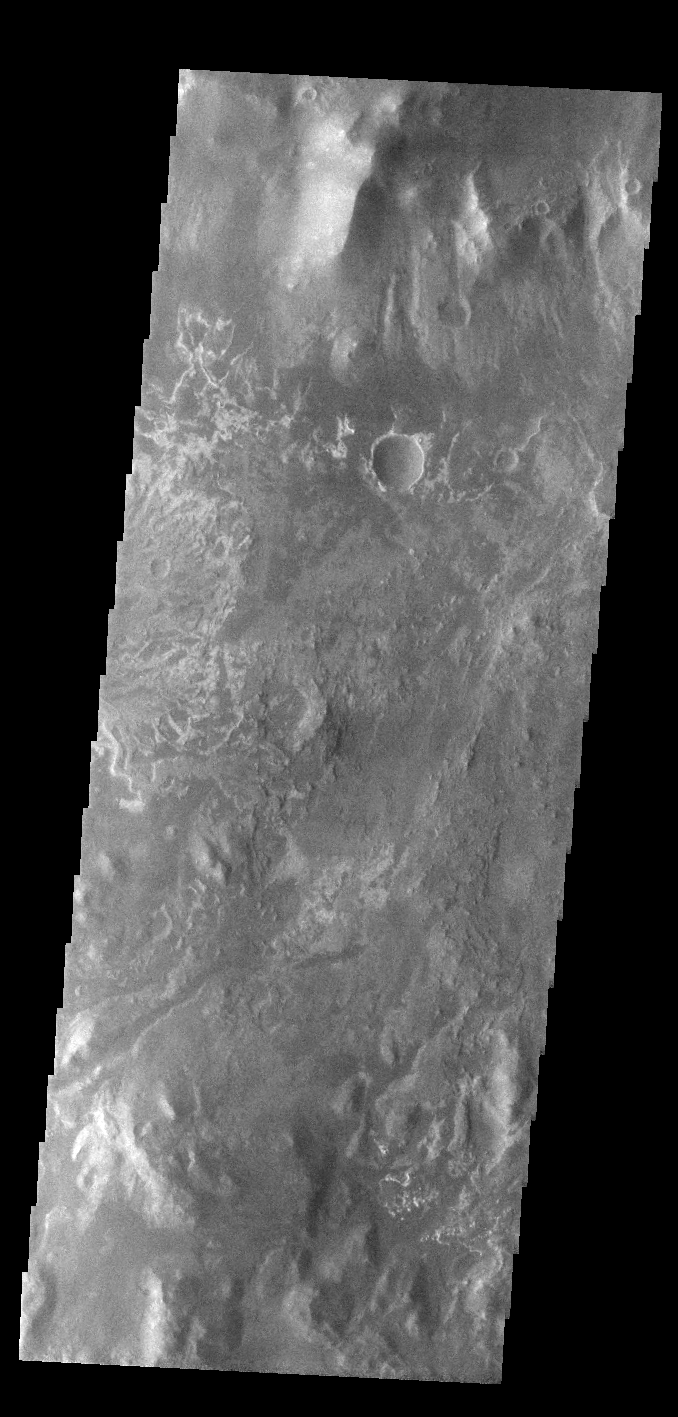

Eberswalde Crater Delta

At the top of today’s VIS image is the delta deposit on the floor of Eberswalde Crater. Deltas are formed when sediment laden rivers slow down — either due to a flattening of topography, or entering a standing body of water. The reduction in velocity causes the sediments to be deposited. The main channel often diverges into numerous smaller channel that spread apart to form the typical fan shape of a delta. The Eberswalde Crater delta is one of the best preserved on Mars.

Credit: NASA/JPL-Caltech/ASU